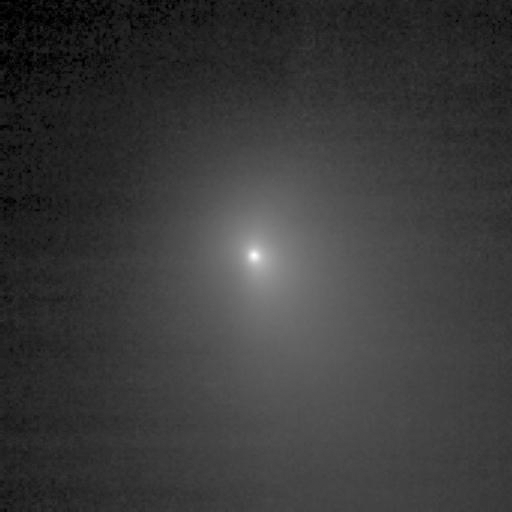

Capturing the Coma

Figure 1: First Look at Tempel’s Chemicals

One of the two pictures of Tempel 1 (see also PIA02100) taken by Deep Impact’s medium-resolution camera is shown next to data of the comet taken by the spacecraft’s infrared spectrometer. This instrument breaks apart light like a prism to reveal the “fingerprints,” or signatures, of chemicals. Even though the spacecraft was over 10 days away from the comet when these data were acquired, it detected some of the molecules making up the comet’s gas and dust envelope, or coma. The signatures of these molecules — including water, hydrocarbons, carbon dioxide and carbon monoxide — can be seen in the graph, or spectrum.

Deep Impact’s impactor spacecraft is scheduled to collide with Tempel 1 at10:52 p.m. Pacific time on July 3 (1:52 a.m. Eastern time, July 4). The mission’s flyby spacecraft will use its infrared spectrometer to sample the ejected material, providing the first look at the chemical composition of a comet’s nucleus.

These data were acquired from June 20 to 21, 2005. The picture of Tempel 1 was taken by the flyby spacecraft’s medium-resolution instrument camera. The infrared spectrometer uses the same telescope as the high-resolution instrument camera.

Credit: NASA/JPL-Caltech/UMD